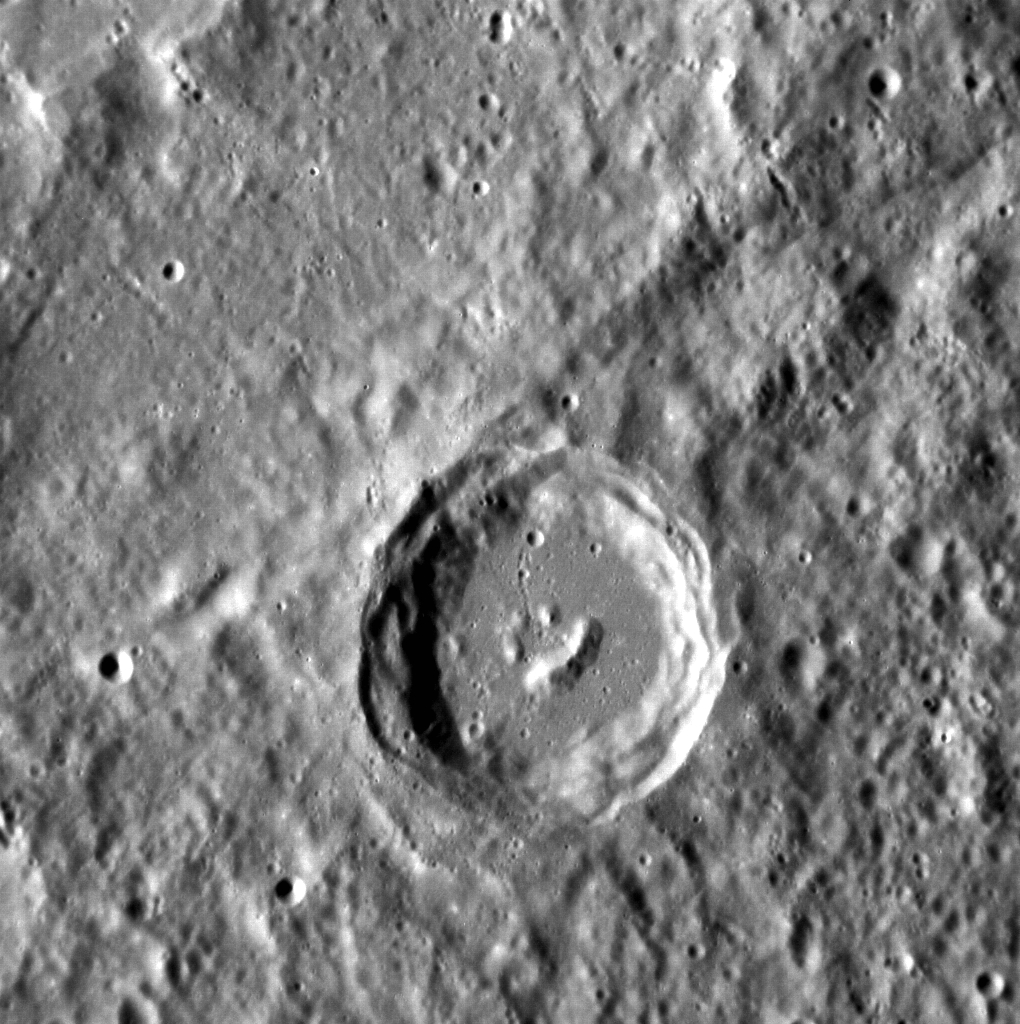

Happy Little Crater

It looks like even the craters on Mercury have heard of Bob Ross! The central peaks of this complex crater have formed in such a way that it resembles a smiling face. This image is oriented so north is toward the bottom.

This image was acquired as a high-resolution targeted observation. Targeted observations are images of a small area on Mercury’s surface at resolutions much higher than the 200-meter/pixel morphology base map. It is not possible to cover all of Mercury’s surface at this high resolution, but typically several areas of high scientific interest are imaged in this mode each week.

Date acquired: October 04, 2012
Image Mission Elapsed Time (MET): 257849277
Image ID: 2702900
Instrument: Narrow Angle Camera (NAC) of the Mercury Dual Imaging System (MDIS)
Center Latitude: -21.86°
Center Longitude: 216.5° E
Resolution: 112 meters/pixel
Scale: The crater in the center of the image is 37 kilometers (23 miles) in diameter.
Incidence Angle: 67.4°
Emission Angle: 15.4°
Phase Angle: 82.8°

The MESSENGER spacecraft is the first ever to orbit the planet Mercury, and the spacecraft’s seven scientific instruments and radio science investigation are unraveling the history and evolution of the Solar System’s innermost planet. Visit the Why Mercury? section of this website to learn more about the key science questions that the MESSENGER mission is addressing. During the one-year primary mission, MDIS acquired 88,746 images and extensive other data sets. MESSENGER is now in a year-long extended mission, during which plans call for the acquisition of more than 80,000 additional images to support MESSENGER’s science goals.

These images are from MESSENGER, a NASA Discovery mission to conduct the first orbital study of the innermost planet, Mercury. For information regarding the use of images, see the MESSENGER image use policy.

Credit: NASA/Johns Hopkins University Applied Physics Laboratory/Carnegie Institution of Washington